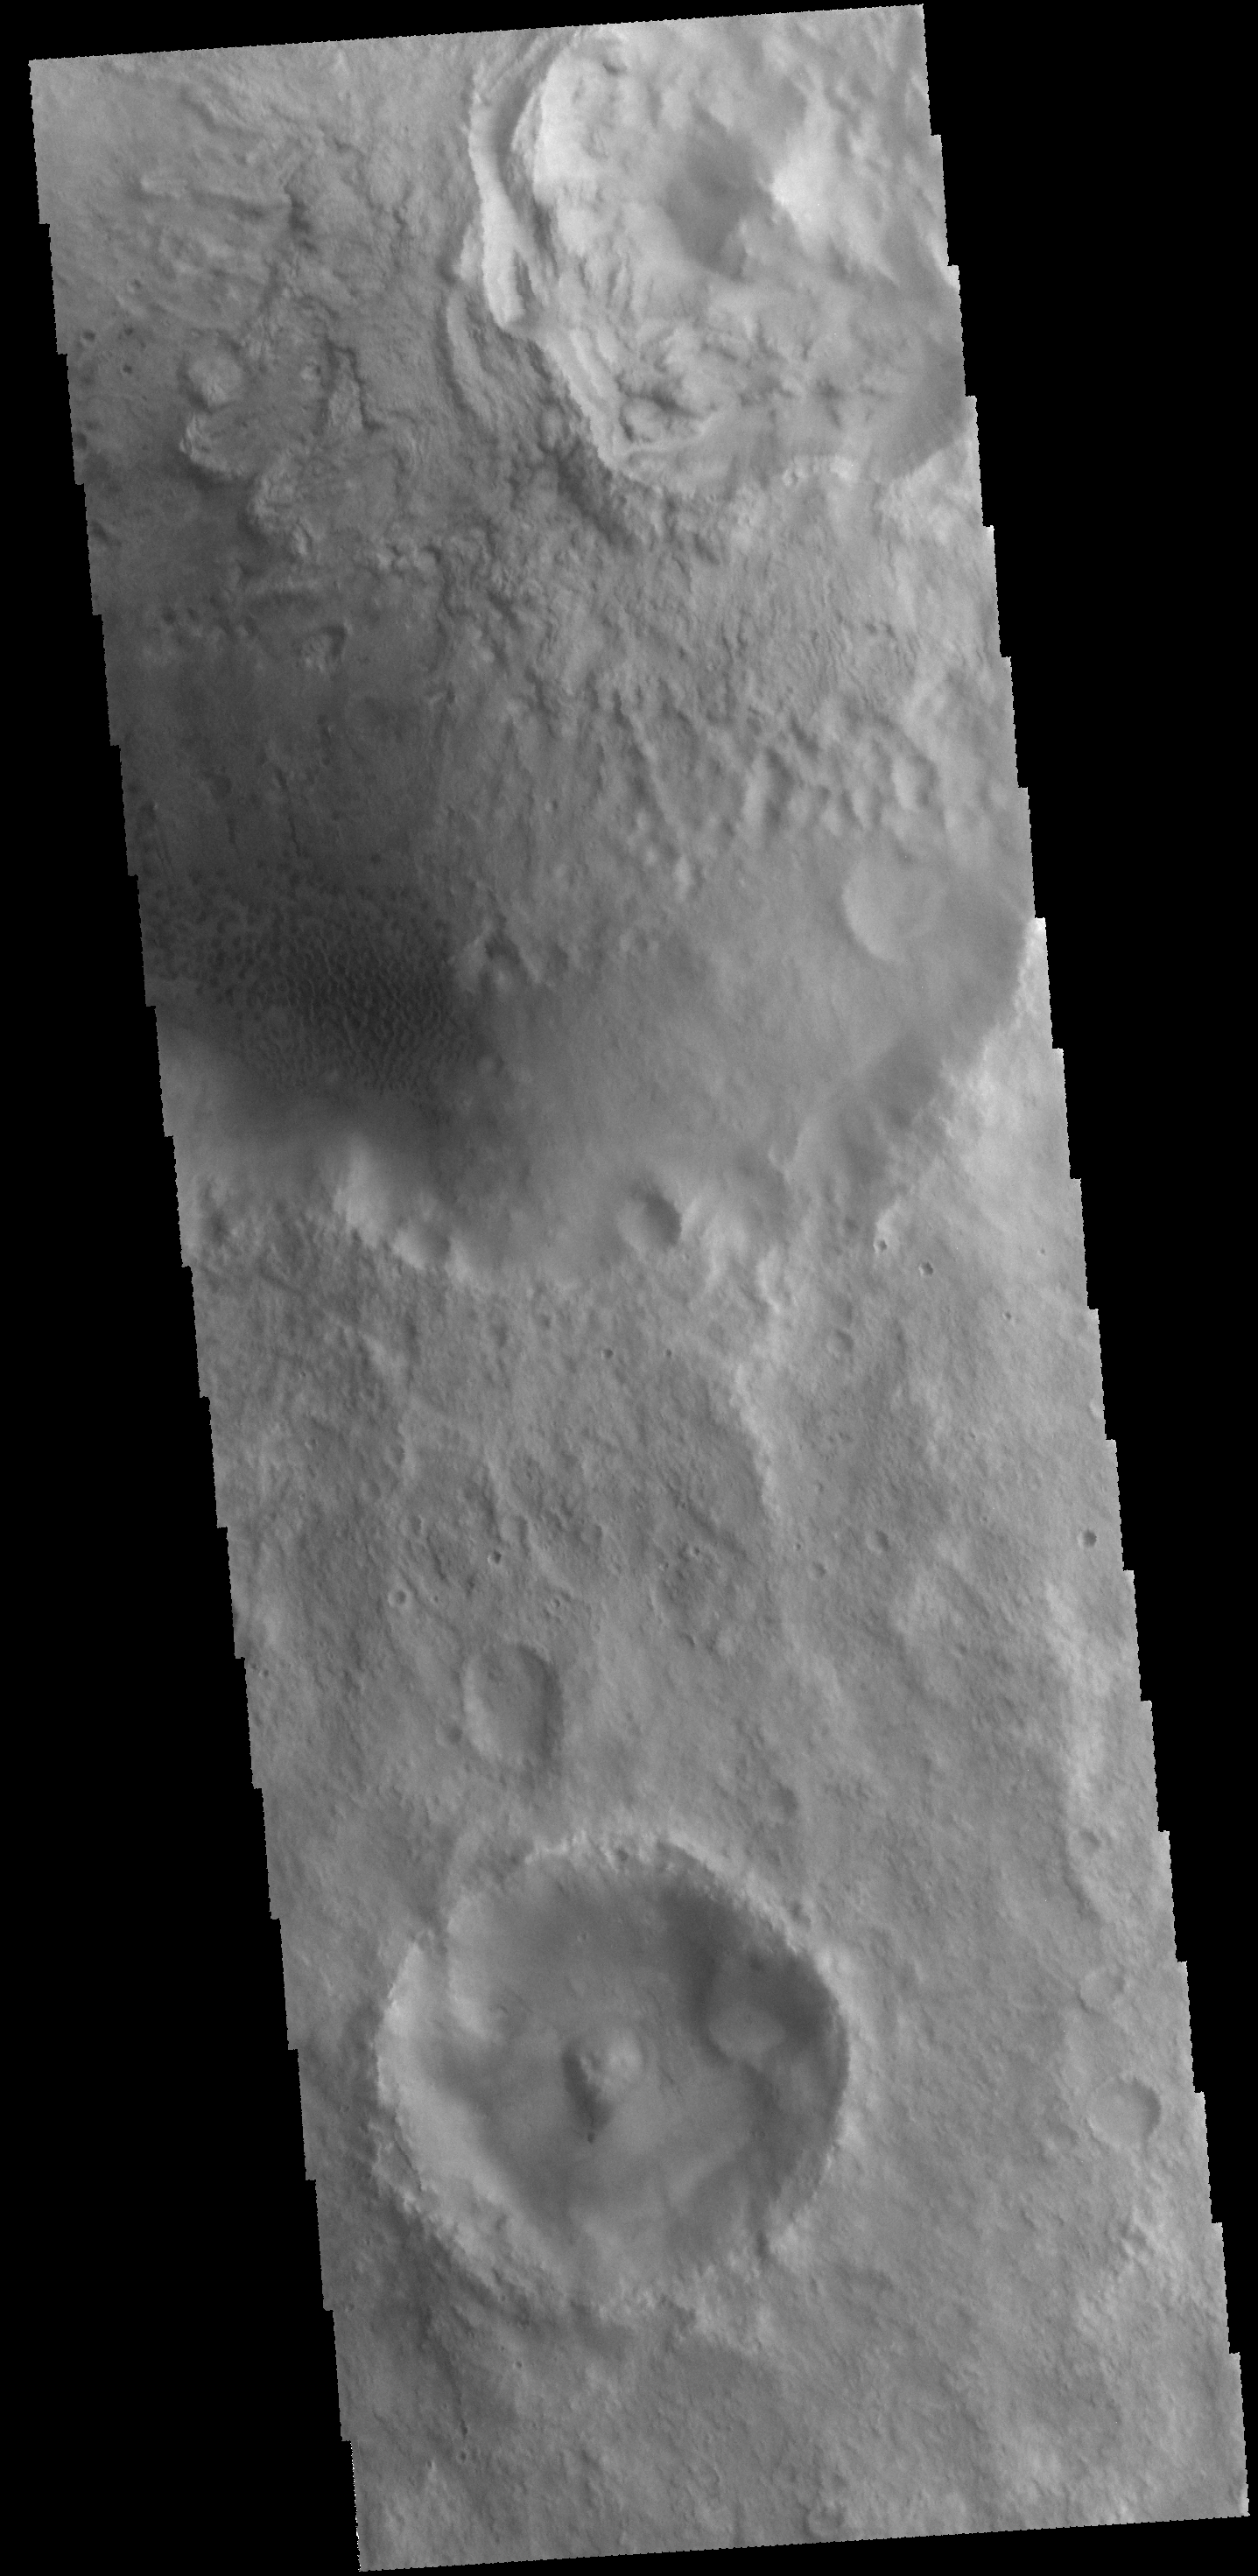

Dunes

Today’s VIS image shows sand dunes on the floor of an unnamed crater in Arabia Terra.

Credit: NASA/JPL-Caltech/ASU